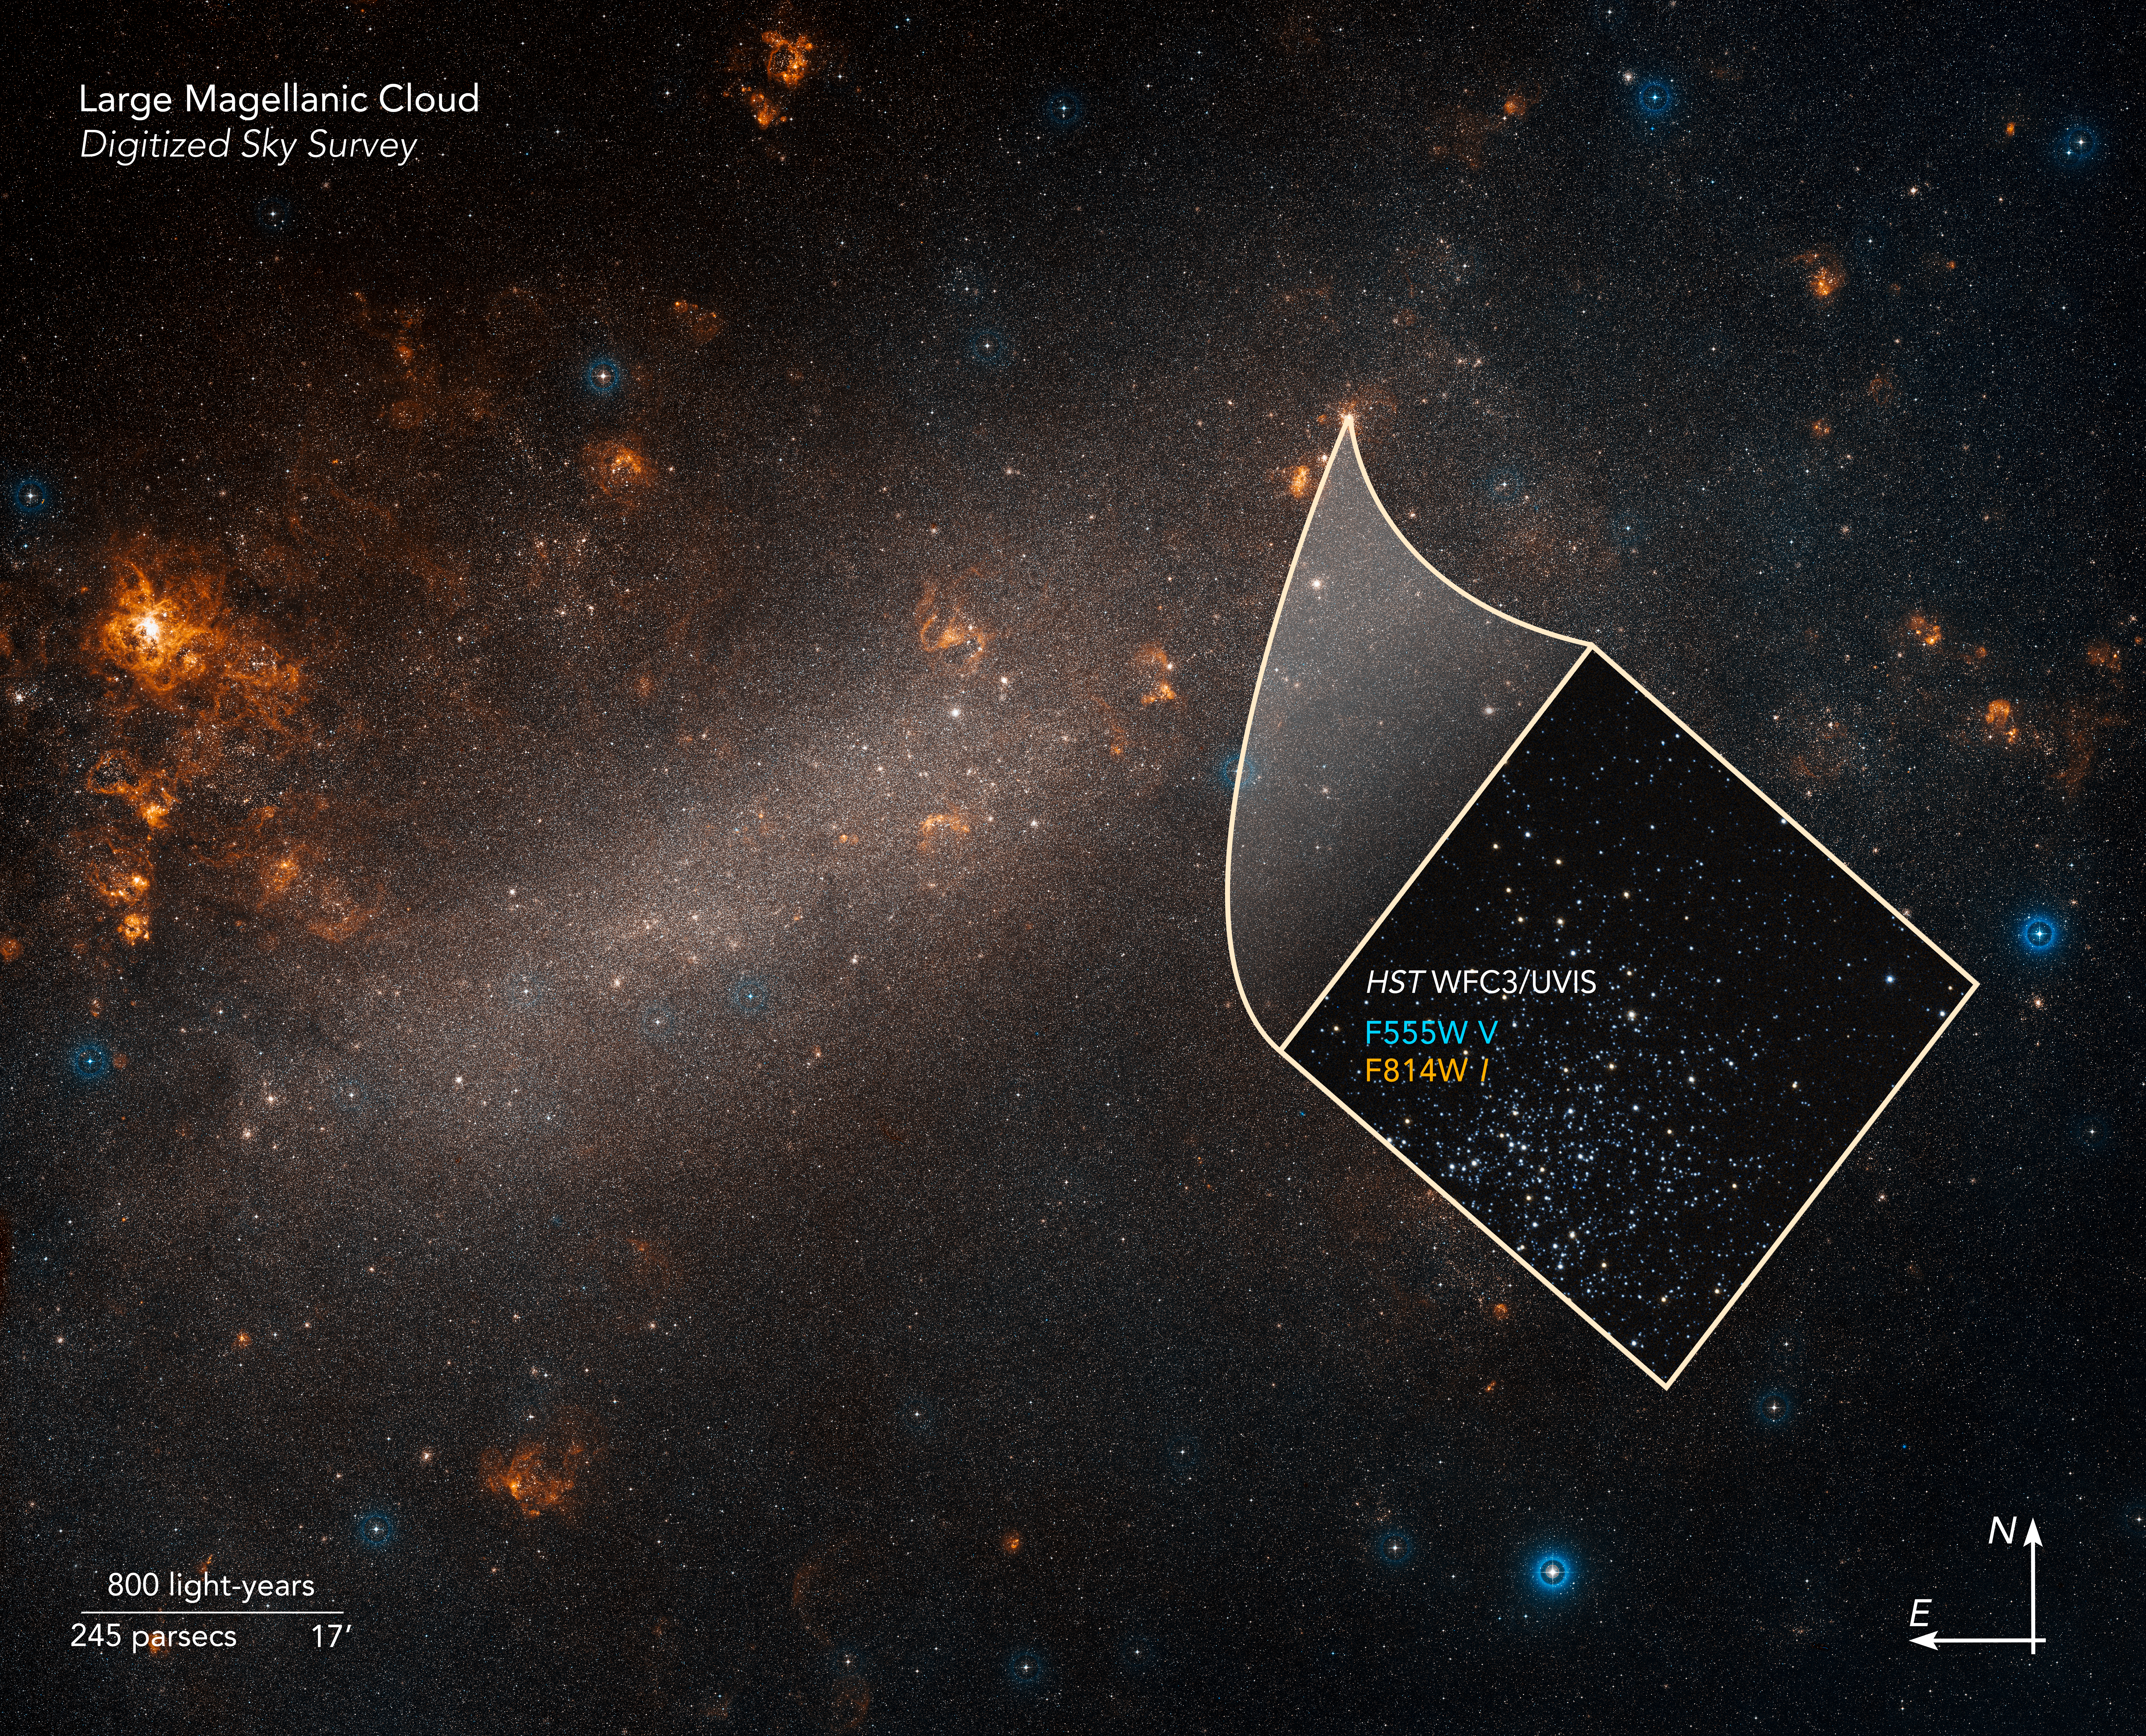

Compass Image of Large Magellanic Cloud

Credit: Science: NASA, ESA, and A. Riess (STScI/JHU)